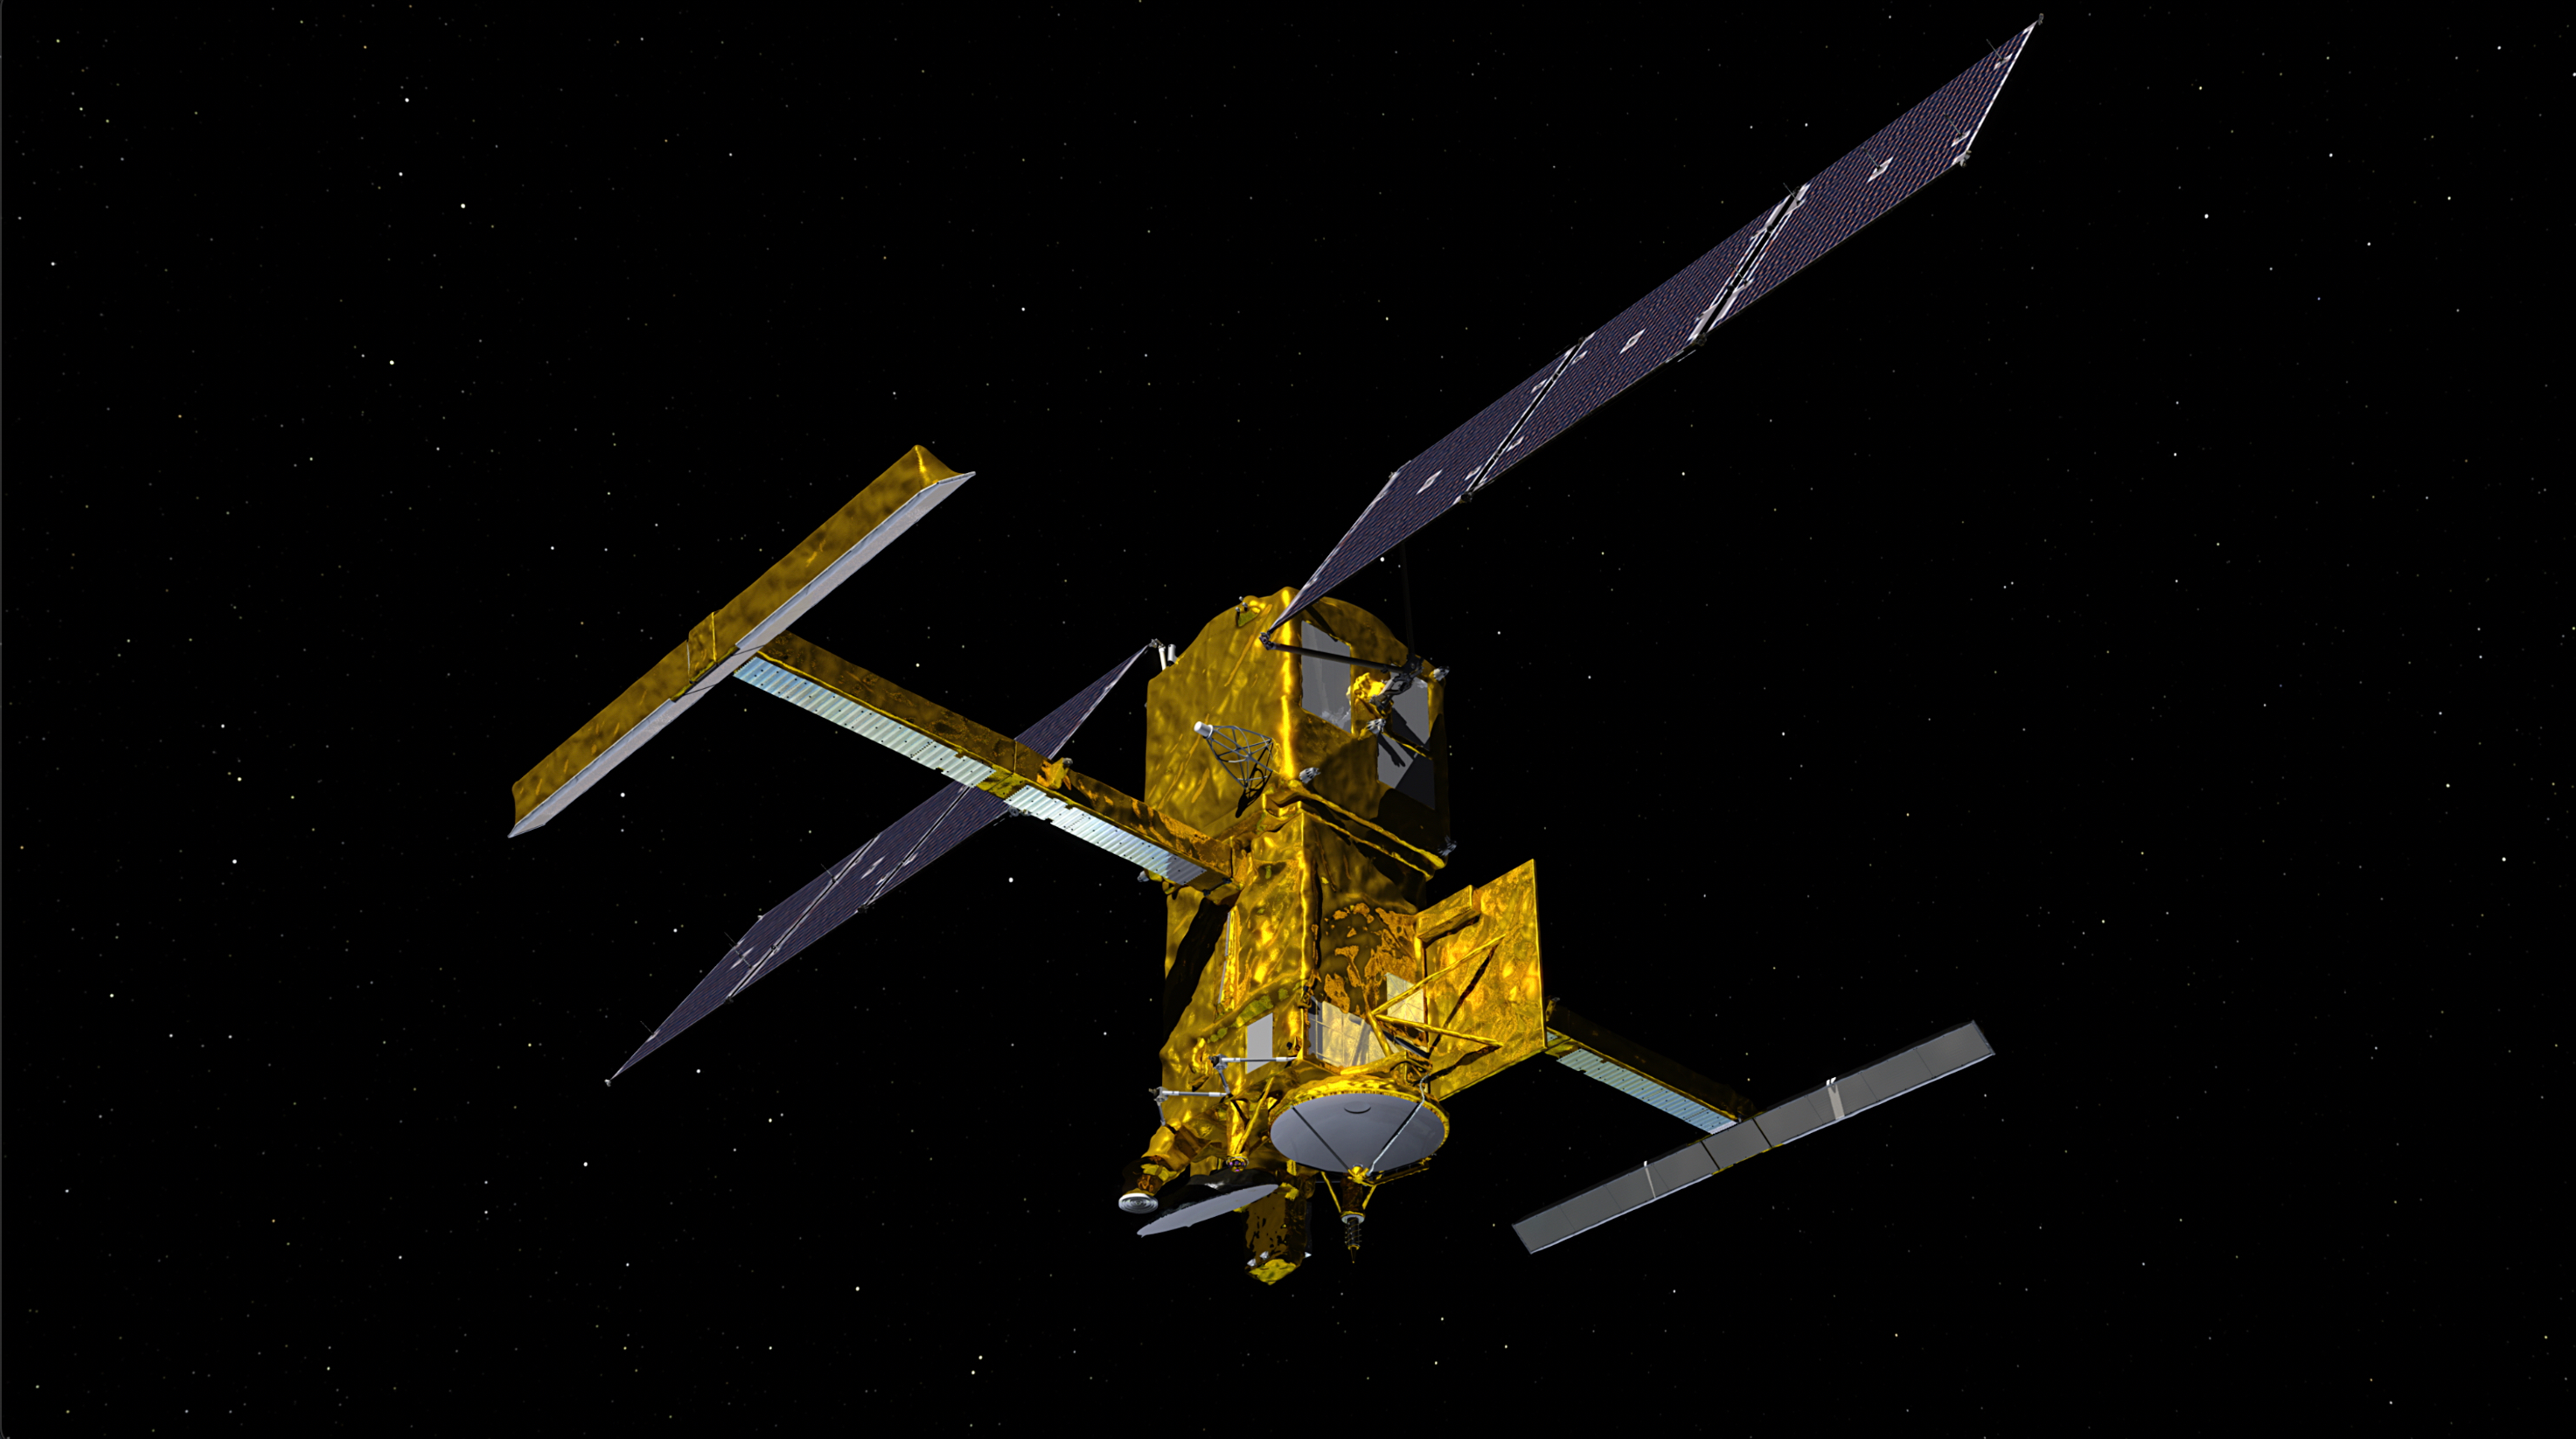

SWOT in Orbit With View of KaRIn Instrument (Illustration)

This illustration depicts the Surface Water and Ocean Topography satellite, a mission led by NASA and the French space agency Centre National d’Études Spatiales (CNES). The scientific heart of the SWOT satellite is the Ka-band Radar Interferometer (KaRIn) instrument, which will measure the height of water in Earth’s lakes, rivers, reservoirs, and ocean. To do that, KaRIn will transmit radar pulses to Earth’s surface and use two antennas – seen to the left and right of the spacecraft bus – to triangulate the return signals that bounce back. Mounted at the ends of a boom 33 feet (10 meters) long, the antennas will collect data over two swaths of Earth’s surface at a time, each of them 30 miles (50 kilometers) wide and located on either side of the satellite.

KaRIn will operate in two modes: A lower-resolution mode over the ocean will involve significant onboard processing of the data to reduce the volume of information sent during downlinks to Earth; a higher-resolution mode will be used mainly over land.

This science instrument was provided by NASA’s Jet Propulsion Laboratory. CNES and Thales Alenia Space built the radio-frequency subsystem, a key part of the instrument. The development of the Duplexer, a high-power switching system that is part of the radio-frequency unit, was funded by the UK Space Agency at Honeywell UK. The Canadian Space Agency contributed the extended interaction klystrons, which are at the heart of the instrument’s high-power transmitter assembly.

Credit: NASA/JPL-Caltech